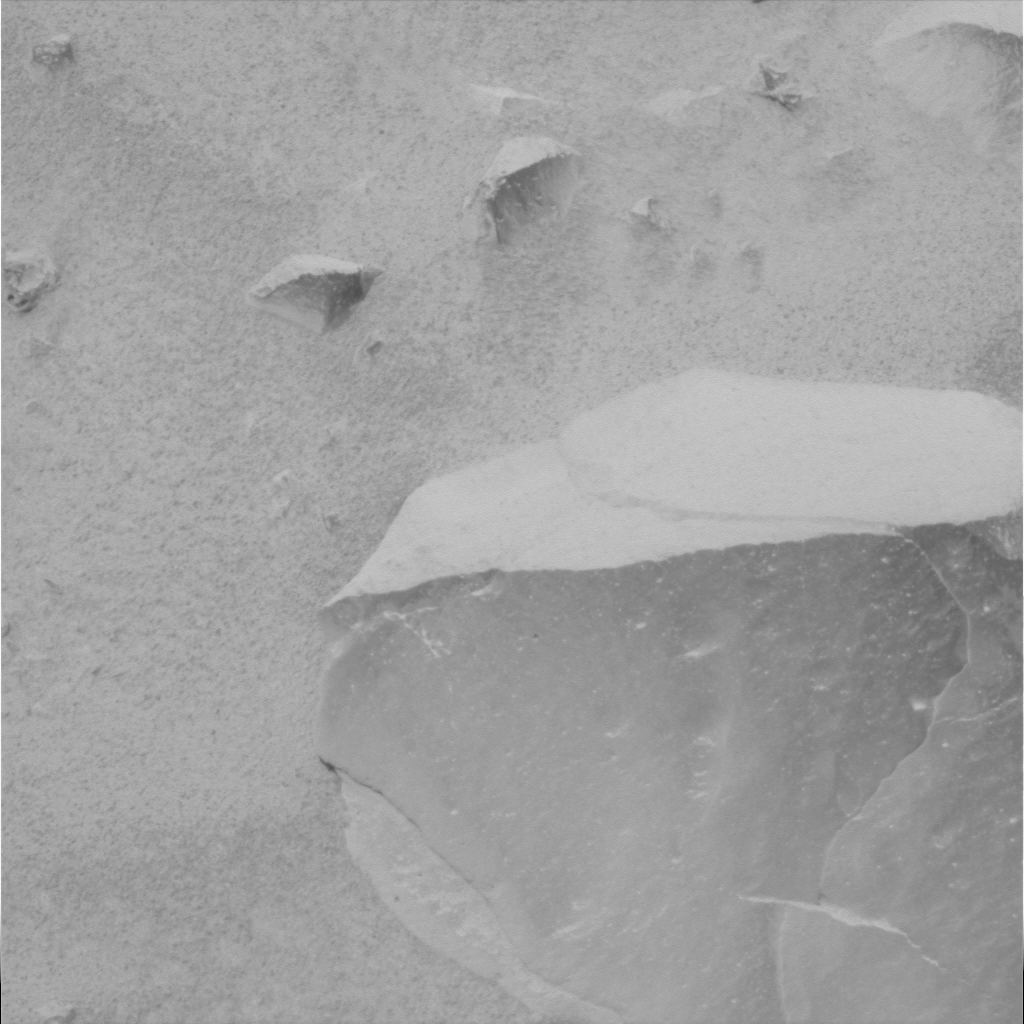

Adirondack Under the Microscope-2

This overhead look at the martian rock dubbed Adirondack was captured by the Mars Exploration Rover Spirit’s panoramic camera. It shows the approximate region where the rover’s microscopic imager began its first close-up inspection.

Credit: NASA/JPL/Cornell